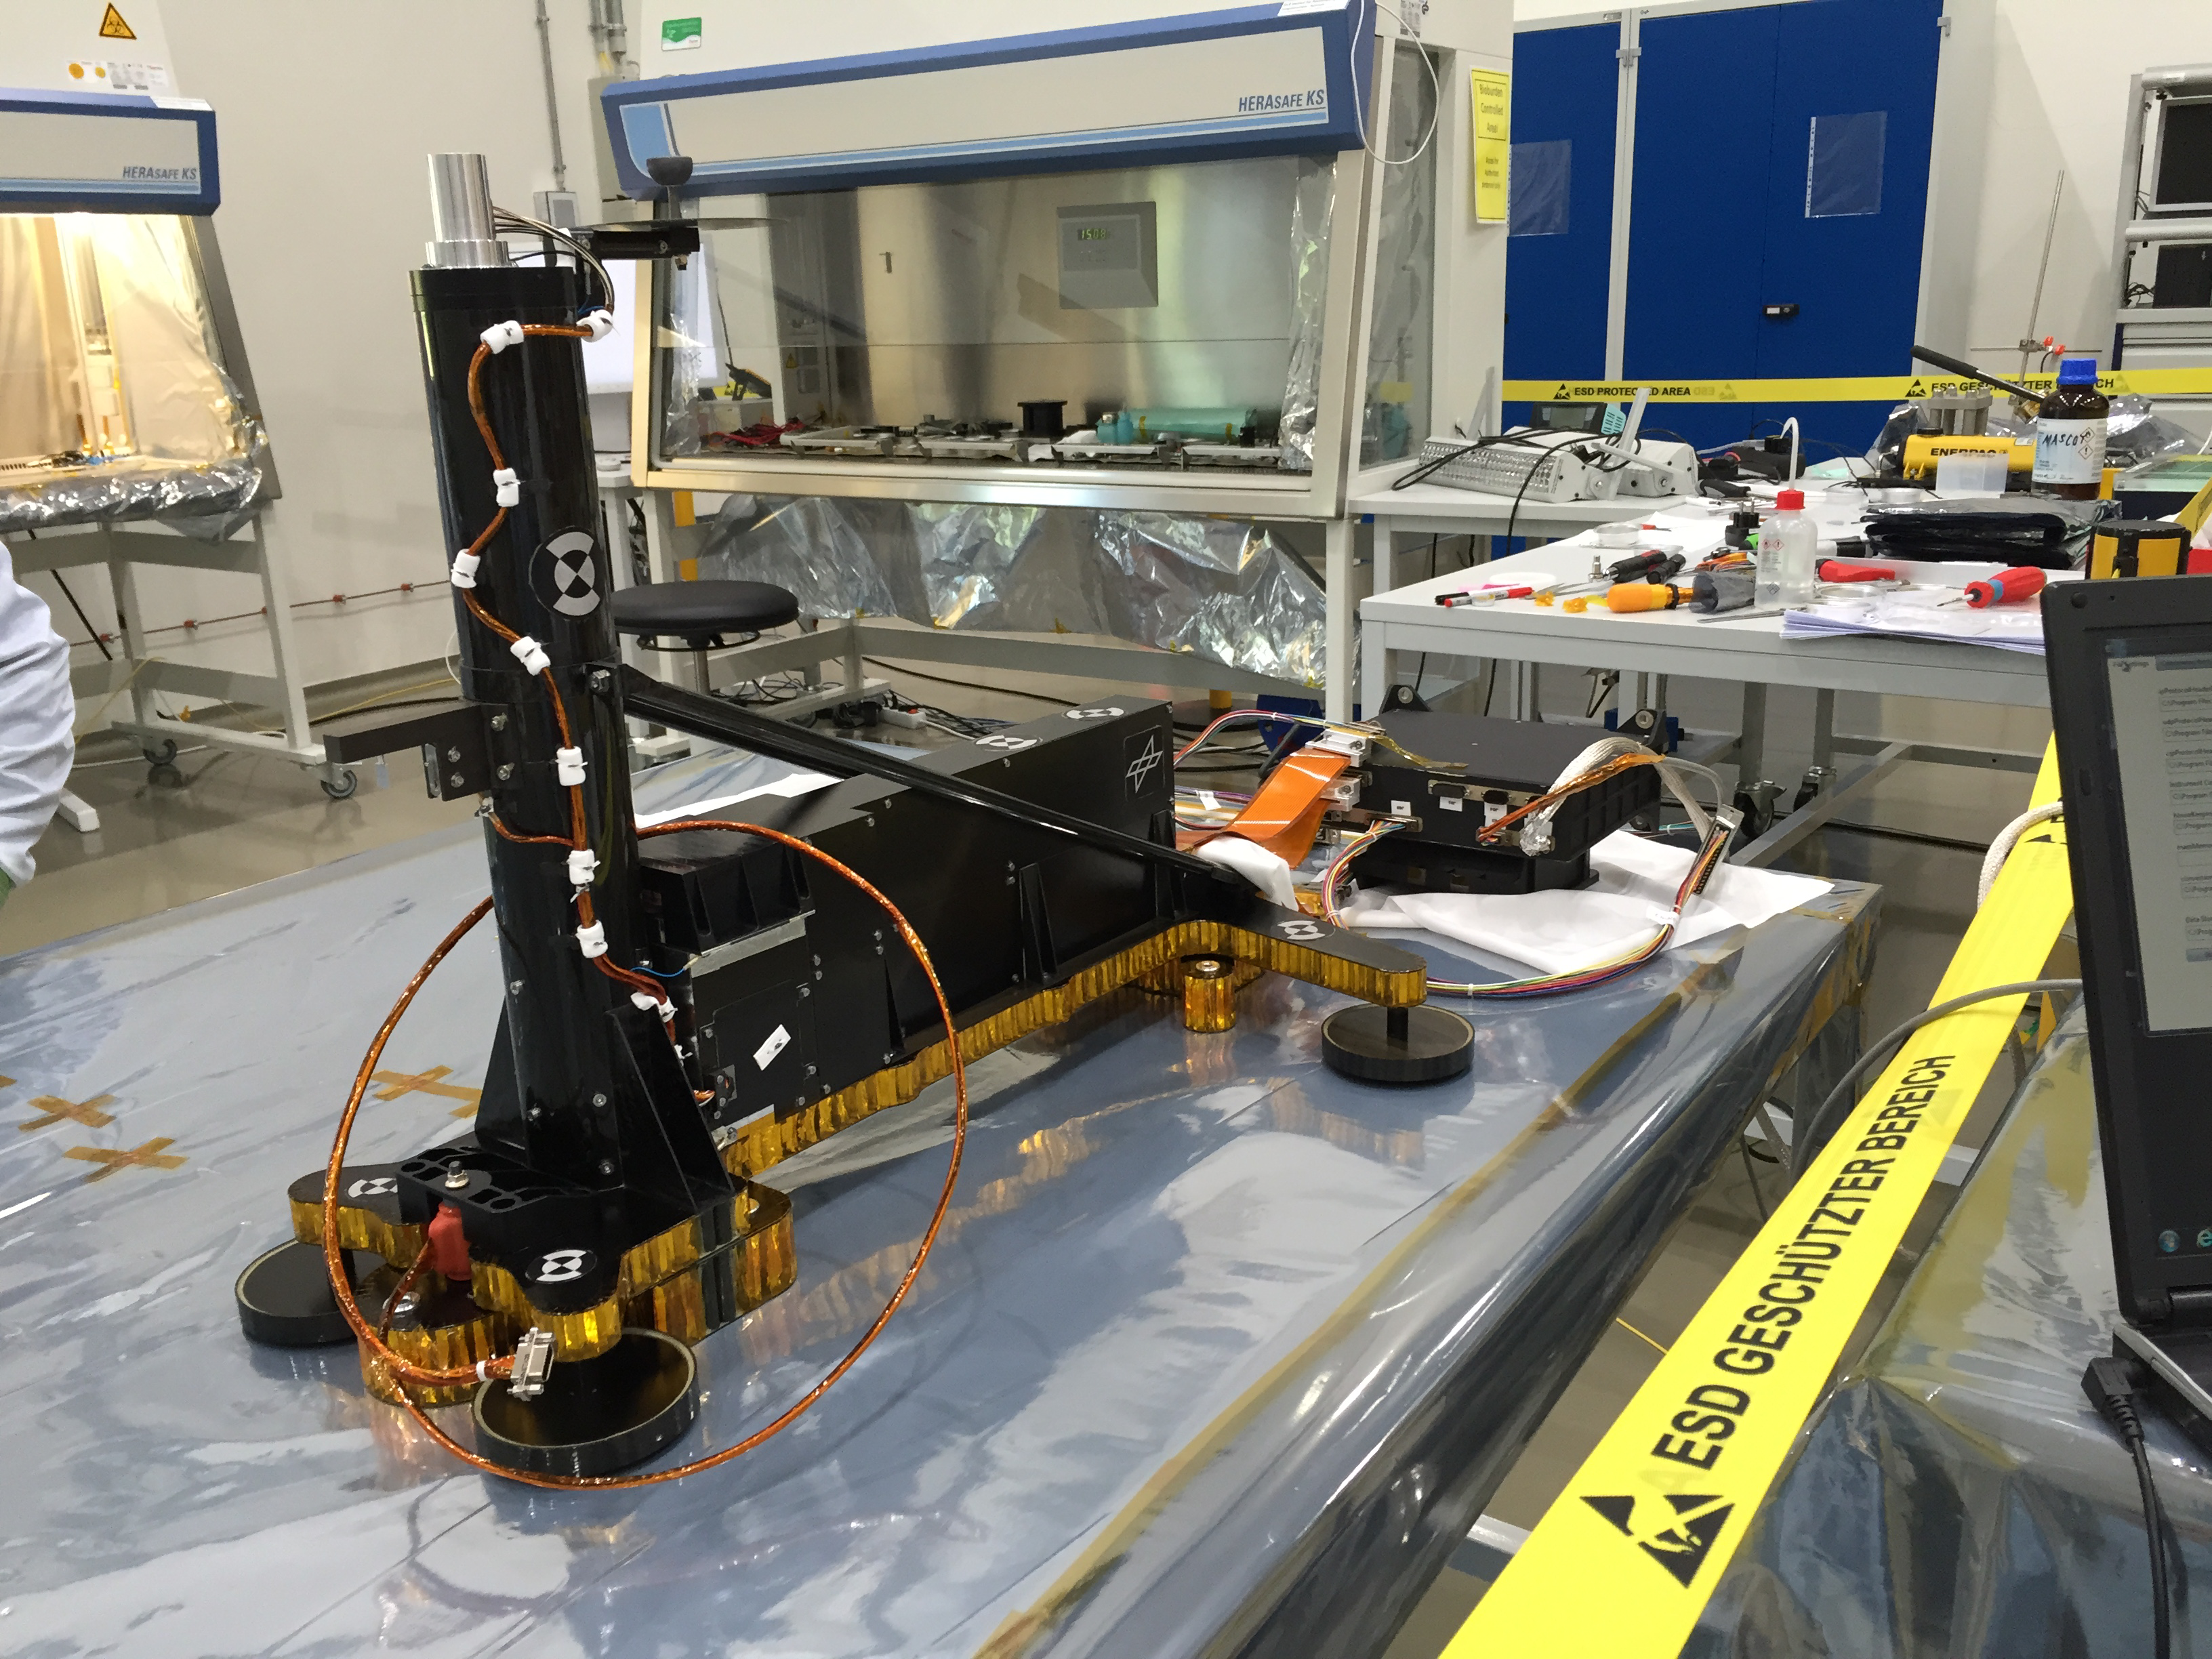

HP3 Being Tested in Germany

InSight’s heat probe, called the Heat and Physical Properties Package (HP3).

This image was taken while the heat probe was being tested in Germany, before InSight’s launch.

JPL manages InSight for NASA’s Science Mission Directorate. InSight is part of NASA’s Discovery Program, managed by the agency’s Marshall Space Flight Center in Huntsville, Alabama. Lockheed Martin Space in Denver built the InSight spacecraft, including its cruise stage and lander, and supports spacecraft operations for the mission.

A number of European partners, including France’s Centre National d’Études Spatiales (CNES) and the German Aerospace Center (DLR), are supporting the InSight mission. CNES and the Institut de Physique du Globe de Paris (IPGP) provided the Seismic Experiment for Interior Structure (SEIS) instrument, with significant contributions from the Max Planck Institute for Solar System Research (MPS) in Germany, the Swiss Institute of Technology (ETH) in Switzerland, Imperial College and Oxford University in the United Kingdom, and JPL. DLR provided the Heat Flow and Physical Properties Package (HP3) instrument, with significant contributions from the Space Research Center (CBK) of the Polish Academy of Sciences and Astronika in Poland. Spain’s Centro de Astrobiología (CAB) supplied the wind sensors.

Credit: NASA/JPL-Caltech/DLR